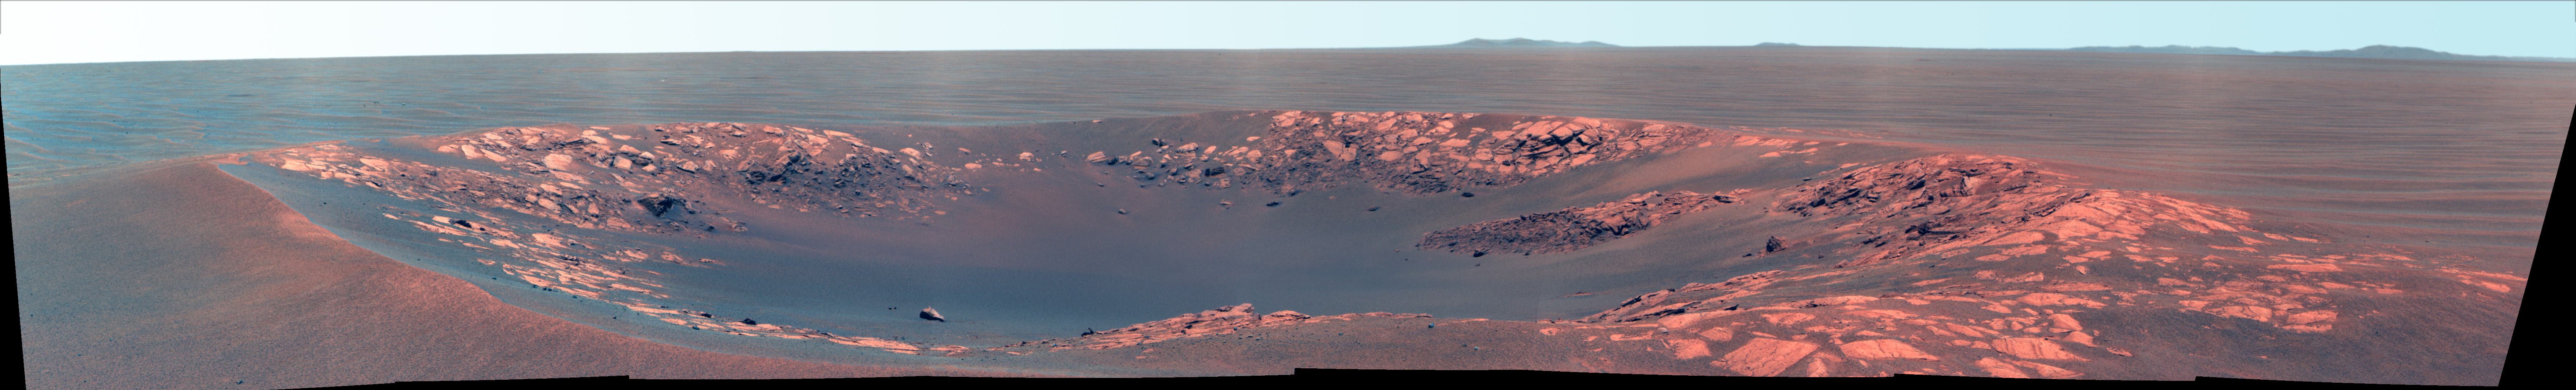

‘Intrepid’ Crater on Mars (False Color)

“Intrepid” crater on Mars carries the name of the lunar module of NASA’s Apollo 12 mission, which landed on Earth’s moon Nov. 19, 1969. NASA’s Mars Exploration Rover Opportunity recorded this view of the crater during the 2,417th Martian day, or sol, of the rover’s work on Mars (Nov. 11, 2010).

This view is presented in false color to make differences in surface materials more visible. It combines exposures taken by Opportunity’s panoramic camera (Pancam) through three filters admitting wavelengths of 752 nanometers, 535 nanometers and 432 nanometers. Intrepid crater is about 20 meters (66 feet) in diameter. That is about the same size as the crater where Opportunity spent its first two months on Mars: Eagle crater. The rover’s look-back image into Eagle crater after driving out of it in 2004 is at PIA05755.

The rover science team uses a convention of assigning the names of historic ships of exploration as the informal names for craters seen by Opportunity. Apollo 12’s lunar module Intrepid carried astronauts Alan Bean and Pete Conrad to the surface of Earth’s moon while crewmate Dick Gordon orbited overhead in the mission’s command and service module, Yankee Clipper.

Credit: NASA/JPL-Caltech/Cornell University